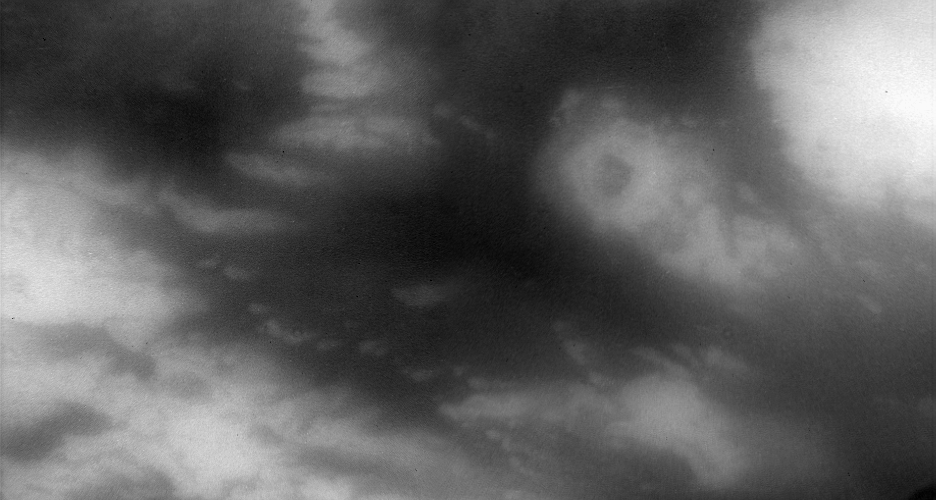

In Shangri-la

This view of Titan’s surface highlights northwestern Shangri-la — a large, equatorial dark region revealed by radar observations to be covered in longitudinal dune fields. The bright, circular feature right of center is a potential impact crater — few of which have been spotted on Titan thus far.

North on Titan (5,150 kilometers, or 3,200 miles across) is up and rotated about 15 degrees to the right.

This view was created by combining multiple images taken using a combination of spectral filters sensitive to wavelengths of infrared light centered at 938 and 619 nanometers.

The images were taken with the Cassini spacecraft narrow-angle camera on May 13, 2007 at a distance of approximately 125,000 kilometers (77,000 miles) from Titan. Image scale is 1 kilometer (0.6 miles) per pixel. Due to scattering of light by Titan’s hazy atmosphere, the sizes of surface features that can be resolved are a few times larger than the actual pixel scale.

The Cassini-Huygens mission is a cooperative project of NASA, the European Space Agency and the Italian Space Agency. The Jet Propulsion Laboratory, a division of the California Institute of Technology in Pasadena, manages the mission for NASA’s Science Mission Directorate, Washington, D.C. The Cassini orbiter and its two onboard cameras were designed, developed and assembled at JPL. The imaging operations center is based at the Space Science Institute in Boulder, Colo.

Credit: NASA/JPL/Space Science Institute